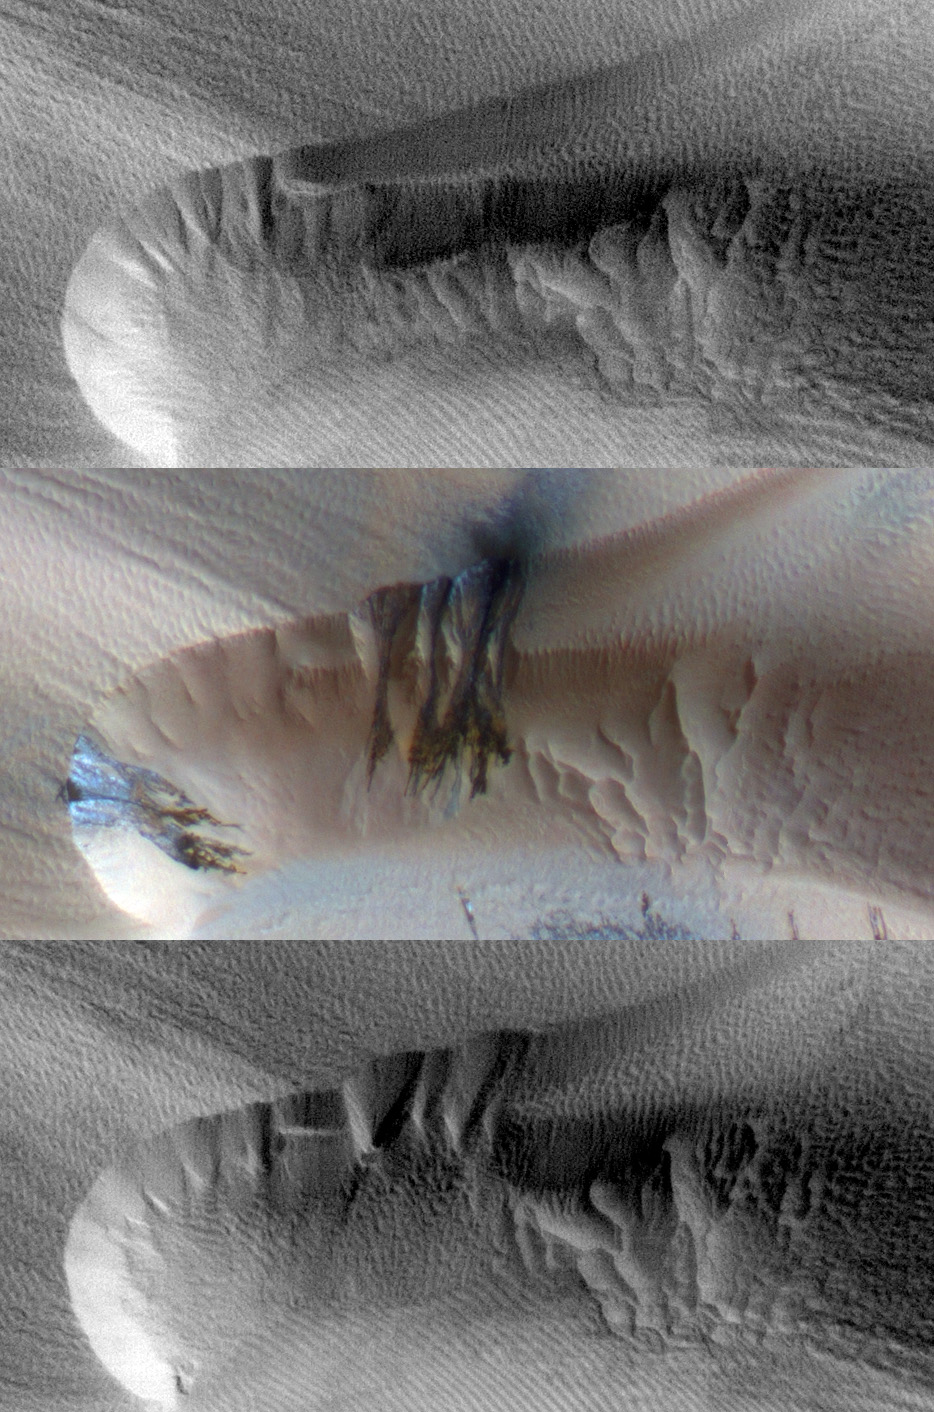

Seasonal Changes in Northern Mars Dune Field

Three images of the same location taken at different times on Mars show seasonal activity causing sand avalanches and ripple changes on a Martian dune. Time sequence of the images progresses from top to bottom. Each image covers an area 285 meters (312 yards) by 140 meters (153 yards). The crest of a dune curves across the upper and left portions of the image.

The High Resolution Imaging Science Experiment (HiRISE) camera on NASA’s Mars Reconnaissance Orbiter took these images. The site is at 84 degrees north latitude, 233 degrees east longitude, in a vast region of dunes at the edge of Mars’ north polar ice cap. The area is covered by carbon-dioxide ice in winter but is ice-free in summer. The top and bottom images show part of one dune about one Mars year apart, at a time of year when all the seasonal ice has disappeared: in late spring of one year (top) and early summer of the following year (bottom). The middle image is from the second year’s mid-spring, when the region was still covered by seasonal carbon-dioxide ice.

Spring evaporation of the seasonal layer of ice is manifested as dark streaks of fine particles carried to the top of the ice layer by escaping gas. The bottom of the ice layer, in contact with the dark ground, warms faster than the top of the ice does in the spring. Carbon-dioxide gas produced by the thawing of the bottom ice is temporarily trapped under the top ice. As the ice evaporates from the bottom, flow of gas under the ice destabilizes the sand on the dune and causes the sand to avalanche down the dune slipface. A before-and-after comparison of the dune shows new alcoves and extension of the debris apron on the slipface of the dune caused by descending grains of sand. New wind ripples appear on the debris apron.

The top image is a portion of the HiRISE observation catalogued as PSP_008867_2640, taken on June 17, 2008.

The middle image is a portion of the HiRISE observation catalogued as ESP_016779_2640, taken on Feb. 23, 2010.

The bottom image is a portion of the HiRISE observation catalogued as ESP_018427_2640, taken on July 2, 2010.

The High Resolution Imaging Science Experiment is operated by the University of Arizona, Tucson. The instrument was built by Ball Aerospace & Technologies Corp., Boulder, Colo. NASA’s Jet Propulsion Laboratory, a division of the California Institute of Technology in Pasadena, manages the Mars Reconnaissance Orbiter for NASA’s Science Mission Directorate, Washington. Lockheed Martin Space Systems, Denver, is NASA’s industry partner for the project and built the spacecraft.

Credit: NASA/JPL-Caltech/University of Arizona